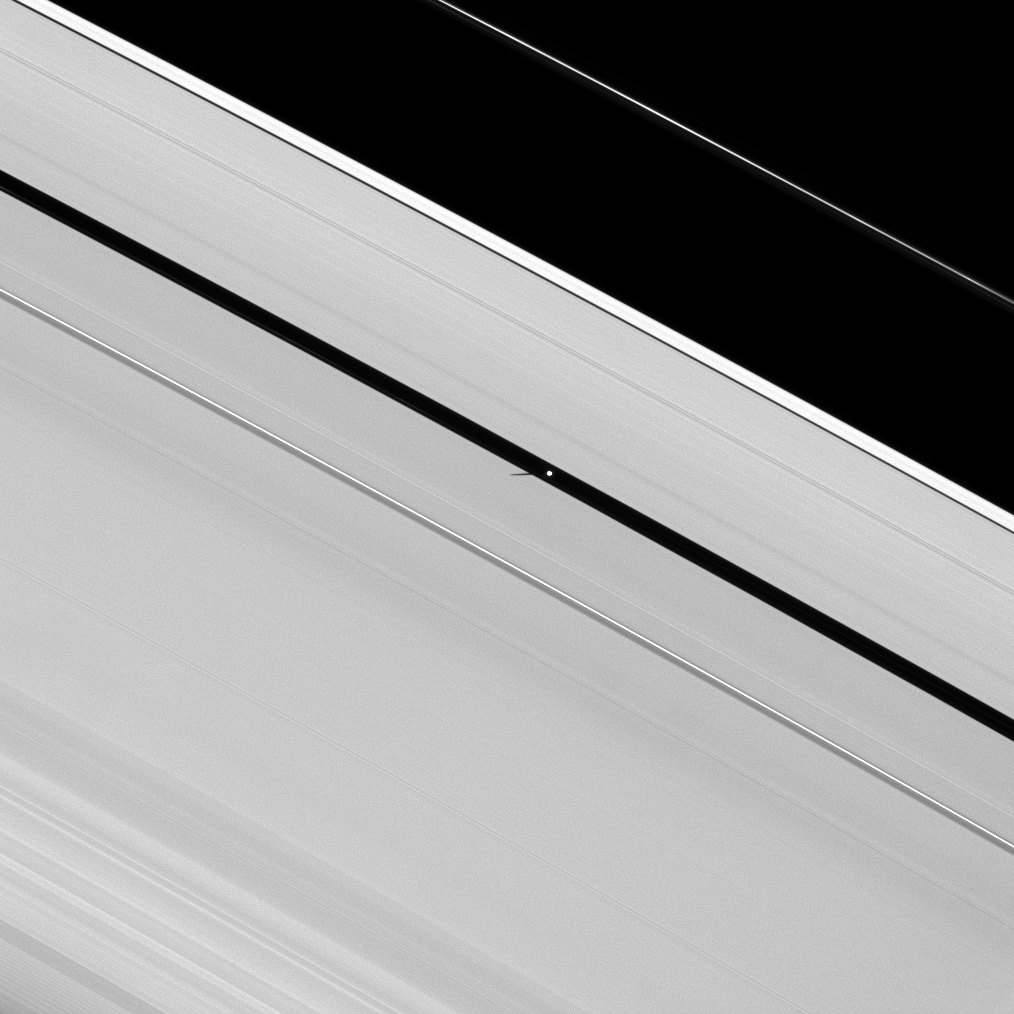

Minuscule Moon Shadow

The short and slender shadow of Pan is cast over Saturn’s A ring as the moon orbits within the Encke Gap.

As Saturn approaches its August 2009 equinox, the planet’s moons are casting shadows onto the rings. To learn more about this special time and to see a movie of a moon’s shadow moving across the rings, see PIA11651.

The shadow of the small moon Pan (28 kilometers, or 17 miles across) is much smaller than those cast by larger moons, such as Tethys (see PIA11483).

This view looks toward the sunlit side of the rings from about 16 degrees below the ringplane. The image was taken in visible light with the Cassini spacecraft narrow-angle camera on April 10, 2009. The view was acquired at a distance of approximately 1 million kilometers (621,000 miles) from Pan and at a Sun-Pan-spacecraft, or phase, angle of 44 degrees. Image scale is 6 kilometers (4 miles) per pixel.

The Cassini-Huygens mission is a cooperative project of NASA, the European Space Agency and the Italian Space Agency. The Jet Propulsion Laboratory, a division of the California Institute of Technology in Pasadena, manages the mission for NASA’s Science Mission Directorate, Washington, D.C. The Cassini orbiter and its two onboard cameras were designed, developed and assembled at JPL. The imaging operations center is based at the Space Science Institute in Boulder, Colo.

Credit: NASA/JPL/Space Science Institute